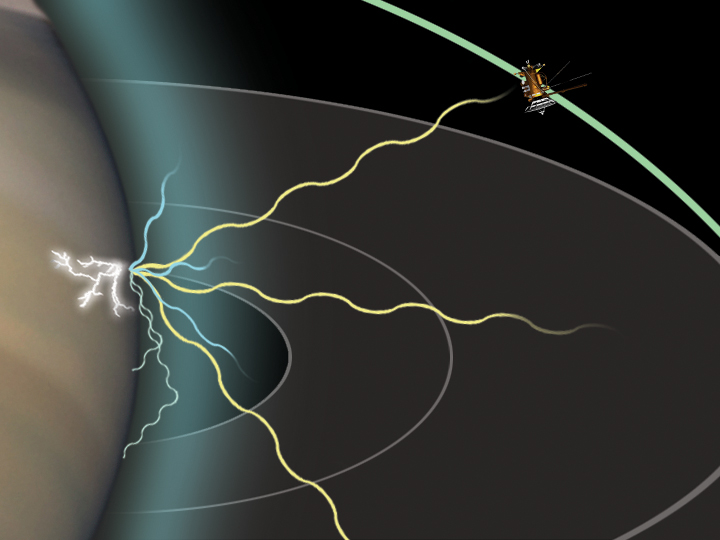

Detecting Lightning From Saturn

This artist concept shows how Cassini is able to detect radio signals from lightning on Saturn. Lightning strokes emit electromagnetic energy across a broad range of wavelengths, including the visual wavelengths we see and long radio wavelengths that cause static on an AM radio during a thunderstorm. Some of the radio waves propagate upwards and can be detected at long distances by the radio and plasma wave science instrument on Cassini.

One barrier to the radio waves, however, is Saturn’s ionosphere, a hot, ionized layer above the atmosphere that can block low frequency radio waves. The low frequency waves are either reflected or absorbed by the ionosphere. The higher frequency waves can pass right through the ionosphere, however, and subsequently be detected by Cassini. By measuring the lowest frequencies that can be detected by Cassini, scientists can determine the density of Saturn’s ionosphere.

The Cassini-Huygens mission is a cooperative project of NASA, the European Space Agency and the Italian Space Agency. The Jet Propulsion Laboratory, a division of the California Institute of Technology in Pasadena, manages the Cassini-Huygens mission for NASA’s Science Mission Directorate, Washington, D.C. The Cassini orbiter was designed, developed and assembled at JPL. The radio and plasma wave science team is based at the University of Iowa, Iowa City.

Credit: NASA/JPL/University of Iowa